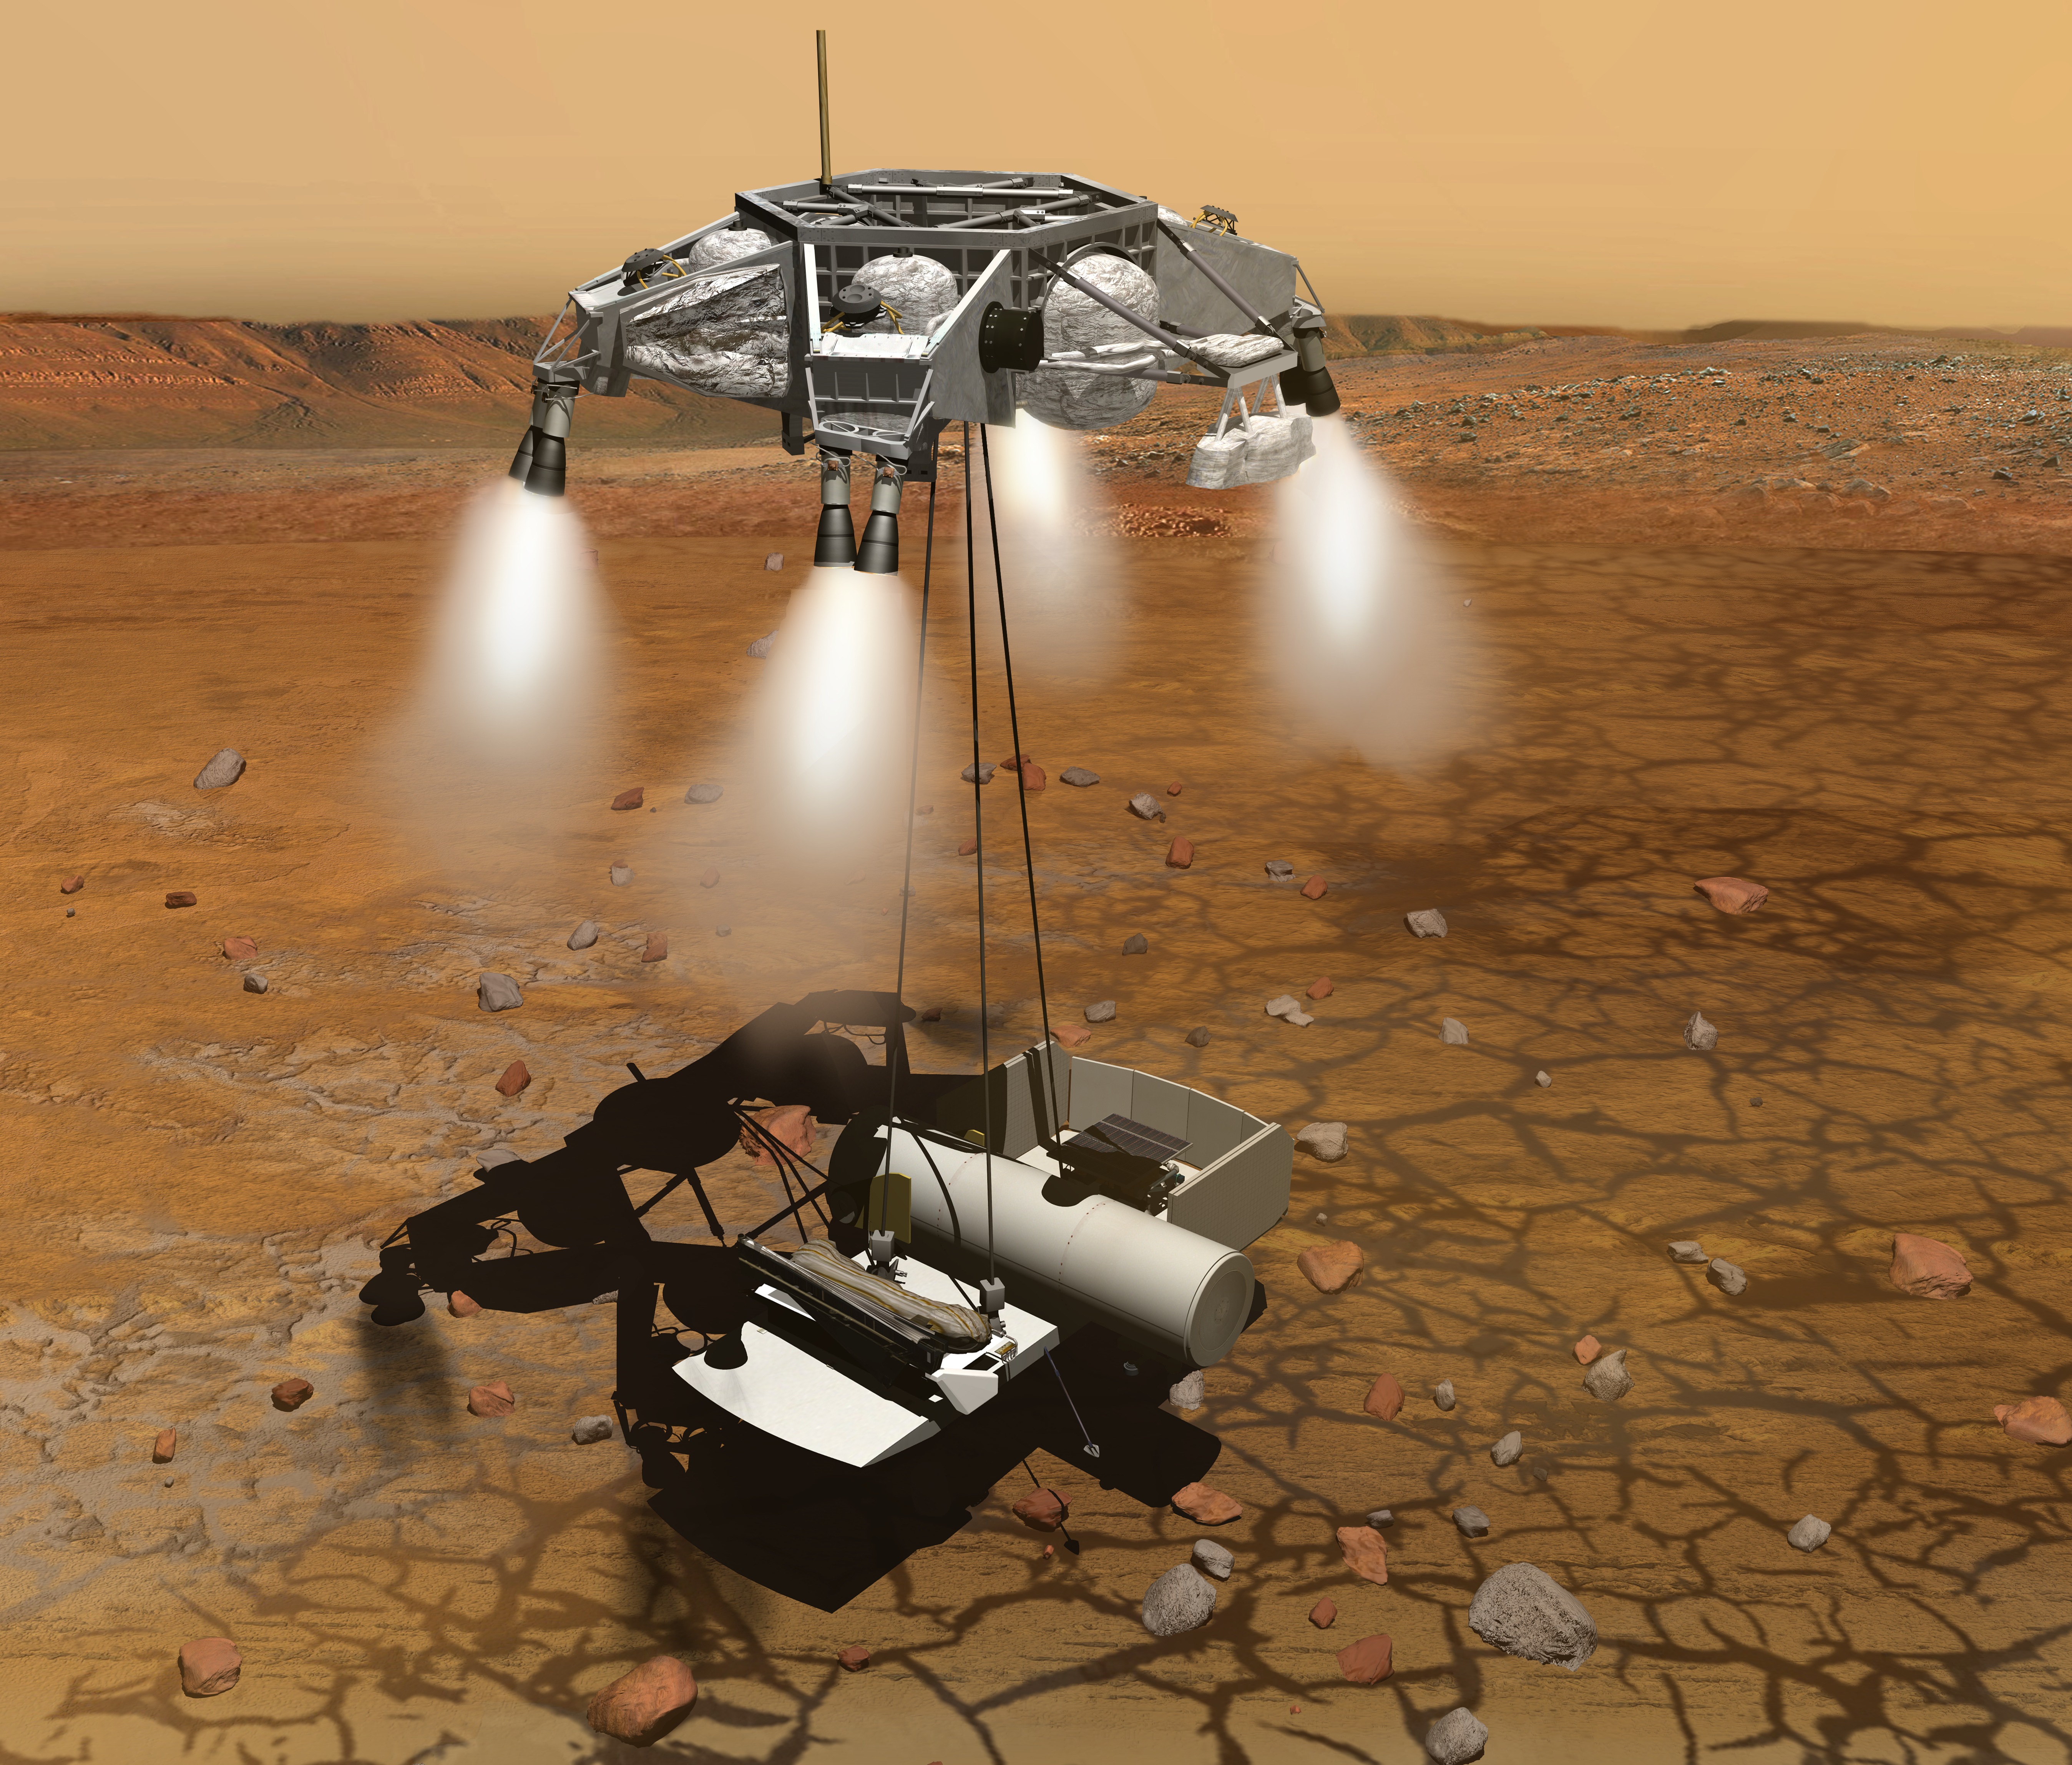

Landing on Mars for a Short Stay (Artist’s Concept)

This artist’s concept of a proposed Mars sample return mission portrays a rocket-powered descent stage lowering a sample-retrieving rover and an ascent vehicle to the surface. The ascent vehicle is in the large cylinder, protecting it from the harsh Martian environment. The rover, with solar-panels in folded position, sits to the right of it. The ascent vehicle would receive samples of Martian rocks that are to be collected by a previous mission and retrieved by the rover. Then it would launch the samples into Martian orbit for a rendezvous with a spacecraft that would carry them to Earth.

NASA and the European Space Agency are collaborating on proposals for a mission to gather samples of Martian rocks and bring them to Earth after 2020. This illustration depicts preliminary concepts, not finished design.

Credit: NASA/JPL-Caltech